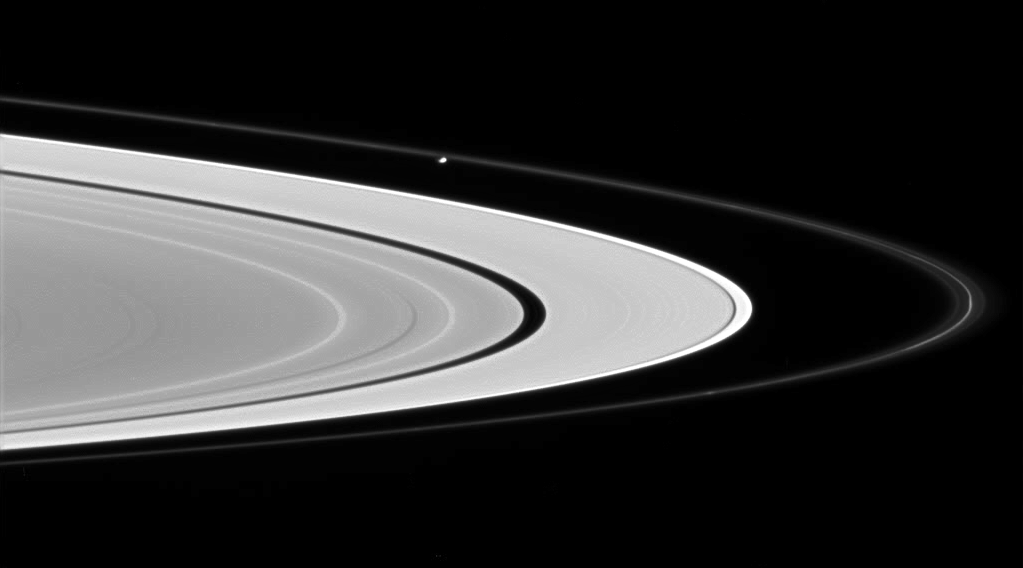

The Agitator

Prometheus glides across the scene from left to right, sculpting and perturbing particles in Saturn’s F ring. The bright core of the F ring is visible near the ring’s ansa, or outer edge.

Prometheus is 102 kilometers (63 miles) across.

This view looks toward the illuminated side of the rings from about 2 degrees below the ringplane.

The image was taken in visible light with the Cassini spacecraft wide-angle camera on June 28, 2007 at a distance of approximately 279,000 kilometers (174,000 miles) from Saturn. Image scale is 17 kilometers (11 miles) per pixel.

The Cassini-Huygens mission is a cooperative project of NASA, the European Space Agency and the Italian Space Agency. The Jet Propulsion Laboratory, a division of the California Institute of Technology in Pasadena, manages the mission for NASA’s Science Mission Directorate, Washington, D.C. The Cassini orbiter and its two onboard cameras were designed, developed and assembled at JPL. The imaging operations center is based at the Space Science Institute in Boulder, Colo.

Credit: NASA/JPL/Space Science Institute